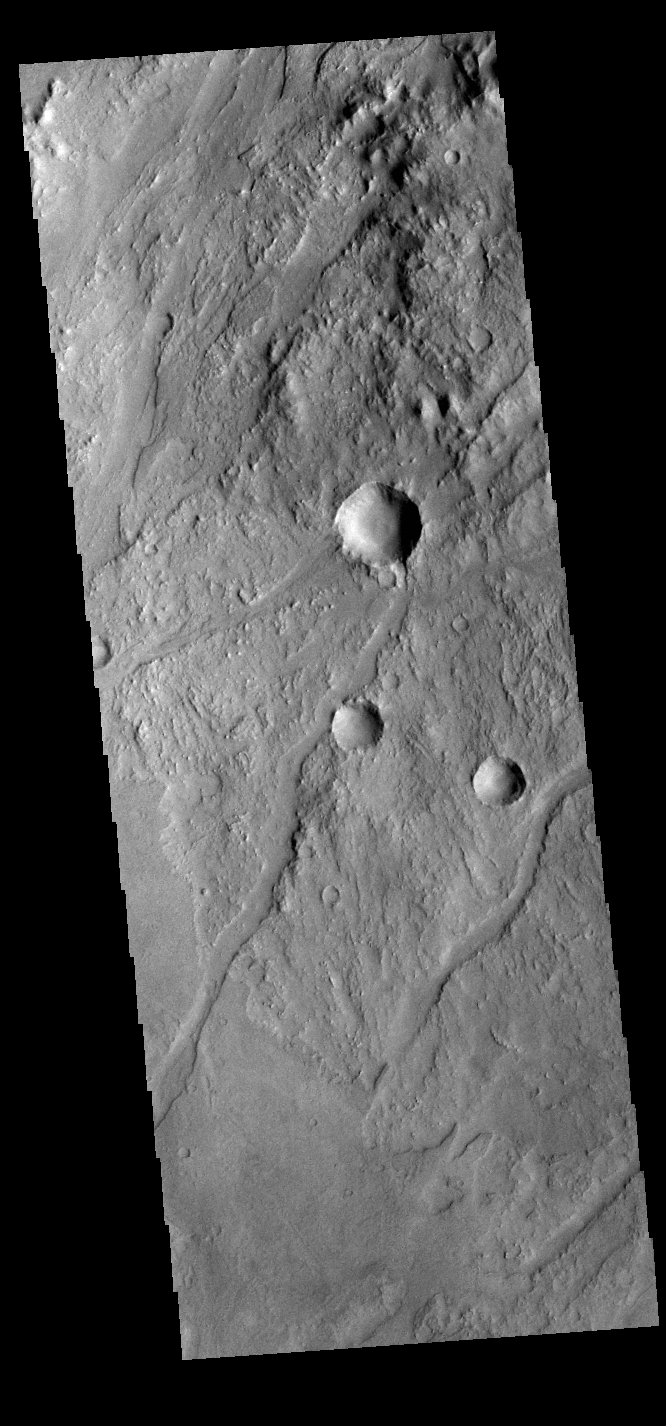

Claritas Fossae

The linear depressions in this VIS image are some of the numerous graben that make up Claritas Fossae. Graben form when two faults cause a block of material to be dropped to a lower elevation.

Credit: NASA/JPL-Caltech/ASU